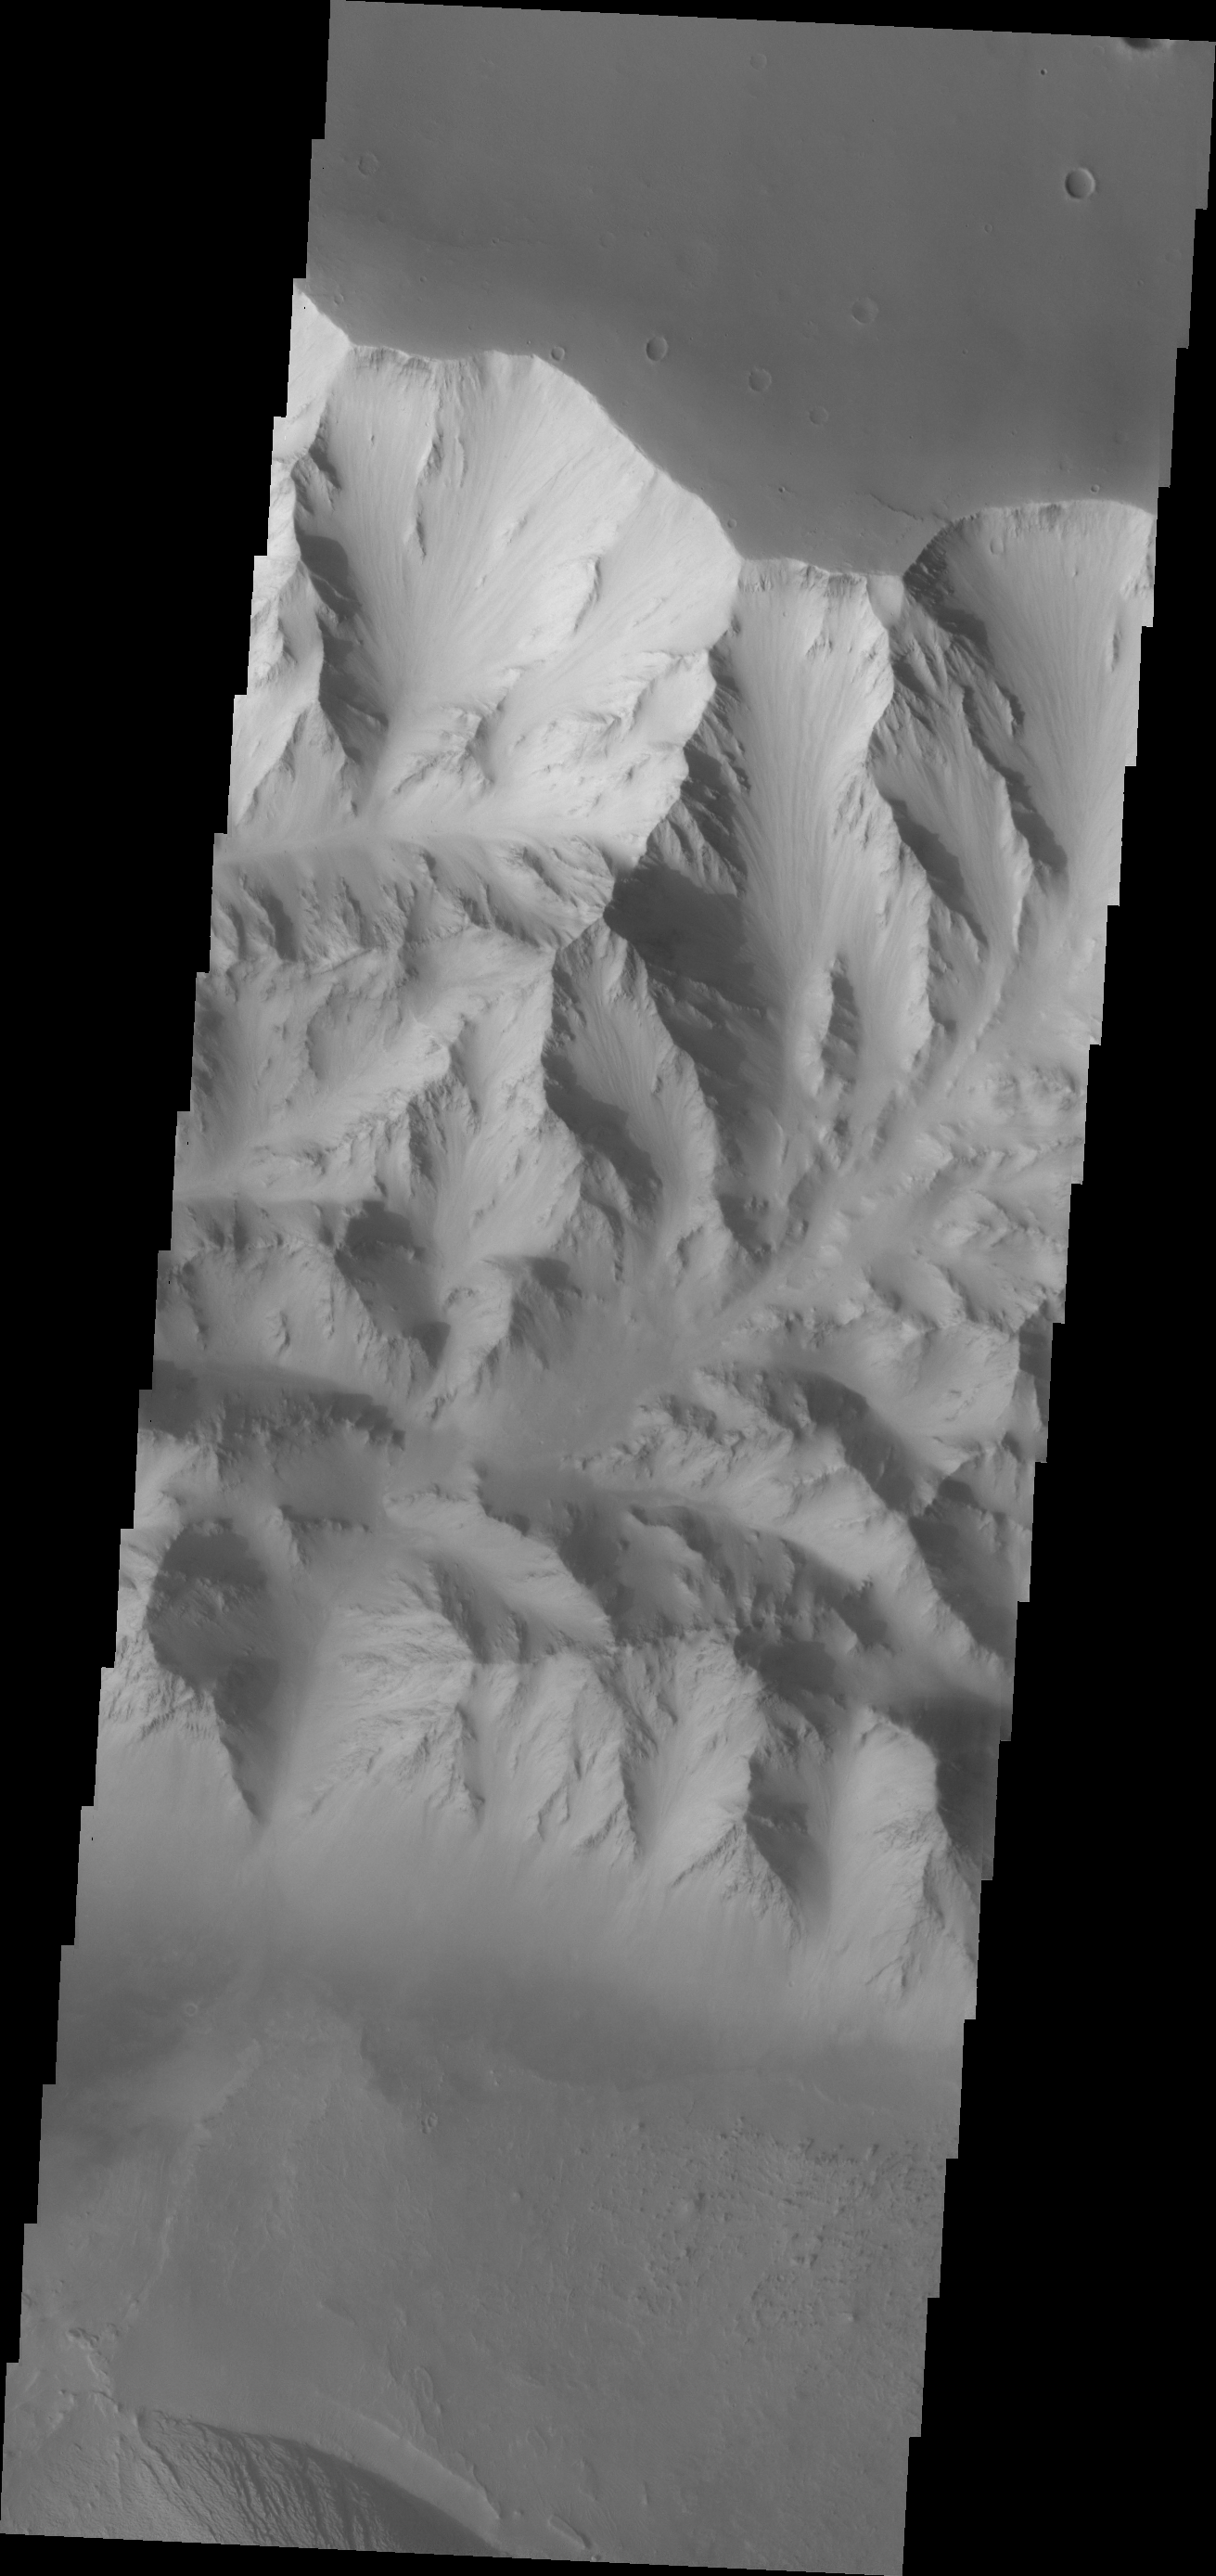

Candor Chasma

The major Martian dust storm of 2007 filled the sky with dust and produced conditions that prevented the THEMIS VIS camera from being able to image the surface. With no new images being acquired, we’ve dug into the archive to highlight some interesting areas on Mars. The this week’s region is Valles Marineris. This image of Candor Chasma shows the rugged northern wall of the canyon.

Image information: VIS instrument. Latitude -6.6N, Longitude 293.2E. 18 meter/pixel resolution.

Please see the THEMIS Data Citation Note for details on crediting THEMIS images.

Note: this THEMIS visual image has not been radiometrically nor geometrically calibrated for this preliminary release. An empirical correction has been performed to remove instrumental effects. A linear shift has been applied in the cross-track and down-track direction to approximate spacecraft and planetary motion. Fully calibrated and geometrically projected images will be released through the Planetary Data System in accordance with Project policies at a later time.

NASA’s Jet Propulsion Laboratory manages the 2001 Mars Odyssey mission for NASA’s Office of Space Science, Washington, D.C. The Thermal Emission Imaging System (THEMIS) was developed by Arizona State University, Tempe, in collaboration with Raytheon Santa Barbara Remote Sensing. The THEMIS investigation is led by Dr. Philip Christensen at Arizona State University. Lockheed Martin Astronautics, Denver, is the prime contractor for the Odyssey project, and developed and built the orbiter. Mission operations are conducted jointly from Lockheed Martin and from JPL, a division of the California Institute of Technology in Pasadena.

Credit: NASA/JPL/ASU